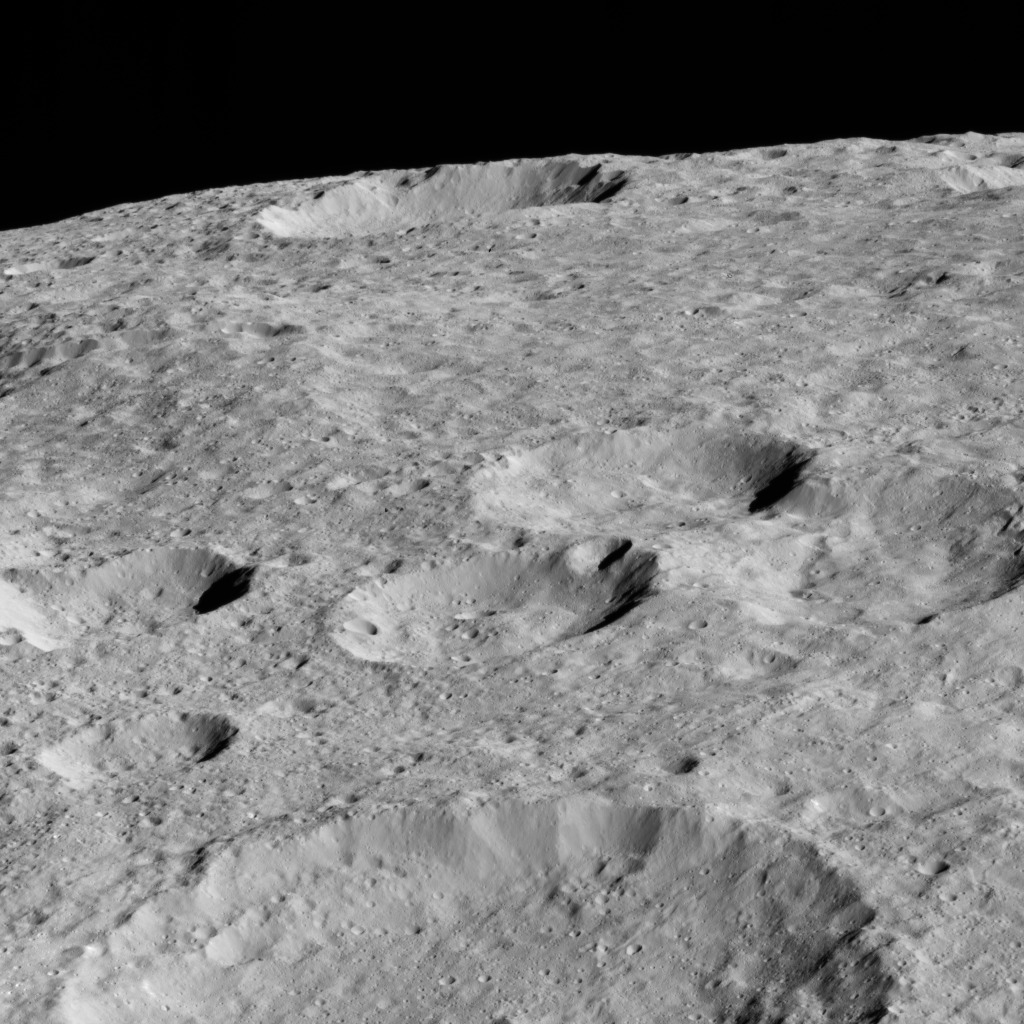

Dawn LAMO Image 147

NASA’s Dawn spacecraft looked northward toward the limb of Ceres to capture this scene, with Rao Crater (7 miles, 12 kilometers) at bottom.

Dawn took this image on May 30, 2016, from its low-altitude mapping orbit, at a distance of about 240 miles (385 kilometers) above the surface. The image resolution is 120 feet (35 meters) per pixel.

Dawn’s mission is managed by JPL for NASA’s Science Mission Directorate in Washington. Dawn is a project of the directorate’s Discovery Program, managed by NASA’s Marshall Space Flight Center in Huntsville, Alabama. UCLA is responsible for overall Dawn mission science. Orbital ATK, Inc., in Dulles, Virginia, designed and built the spacecraft. The German Aerospace Center, the Max Planck Institute for Solar System Research, the Italian Space Agency and the Italian National Astrophysical Institute are international partners on the mission team.

Credit: NASA/JPL-Caltech/UCLA/MPS/DLR/IDA